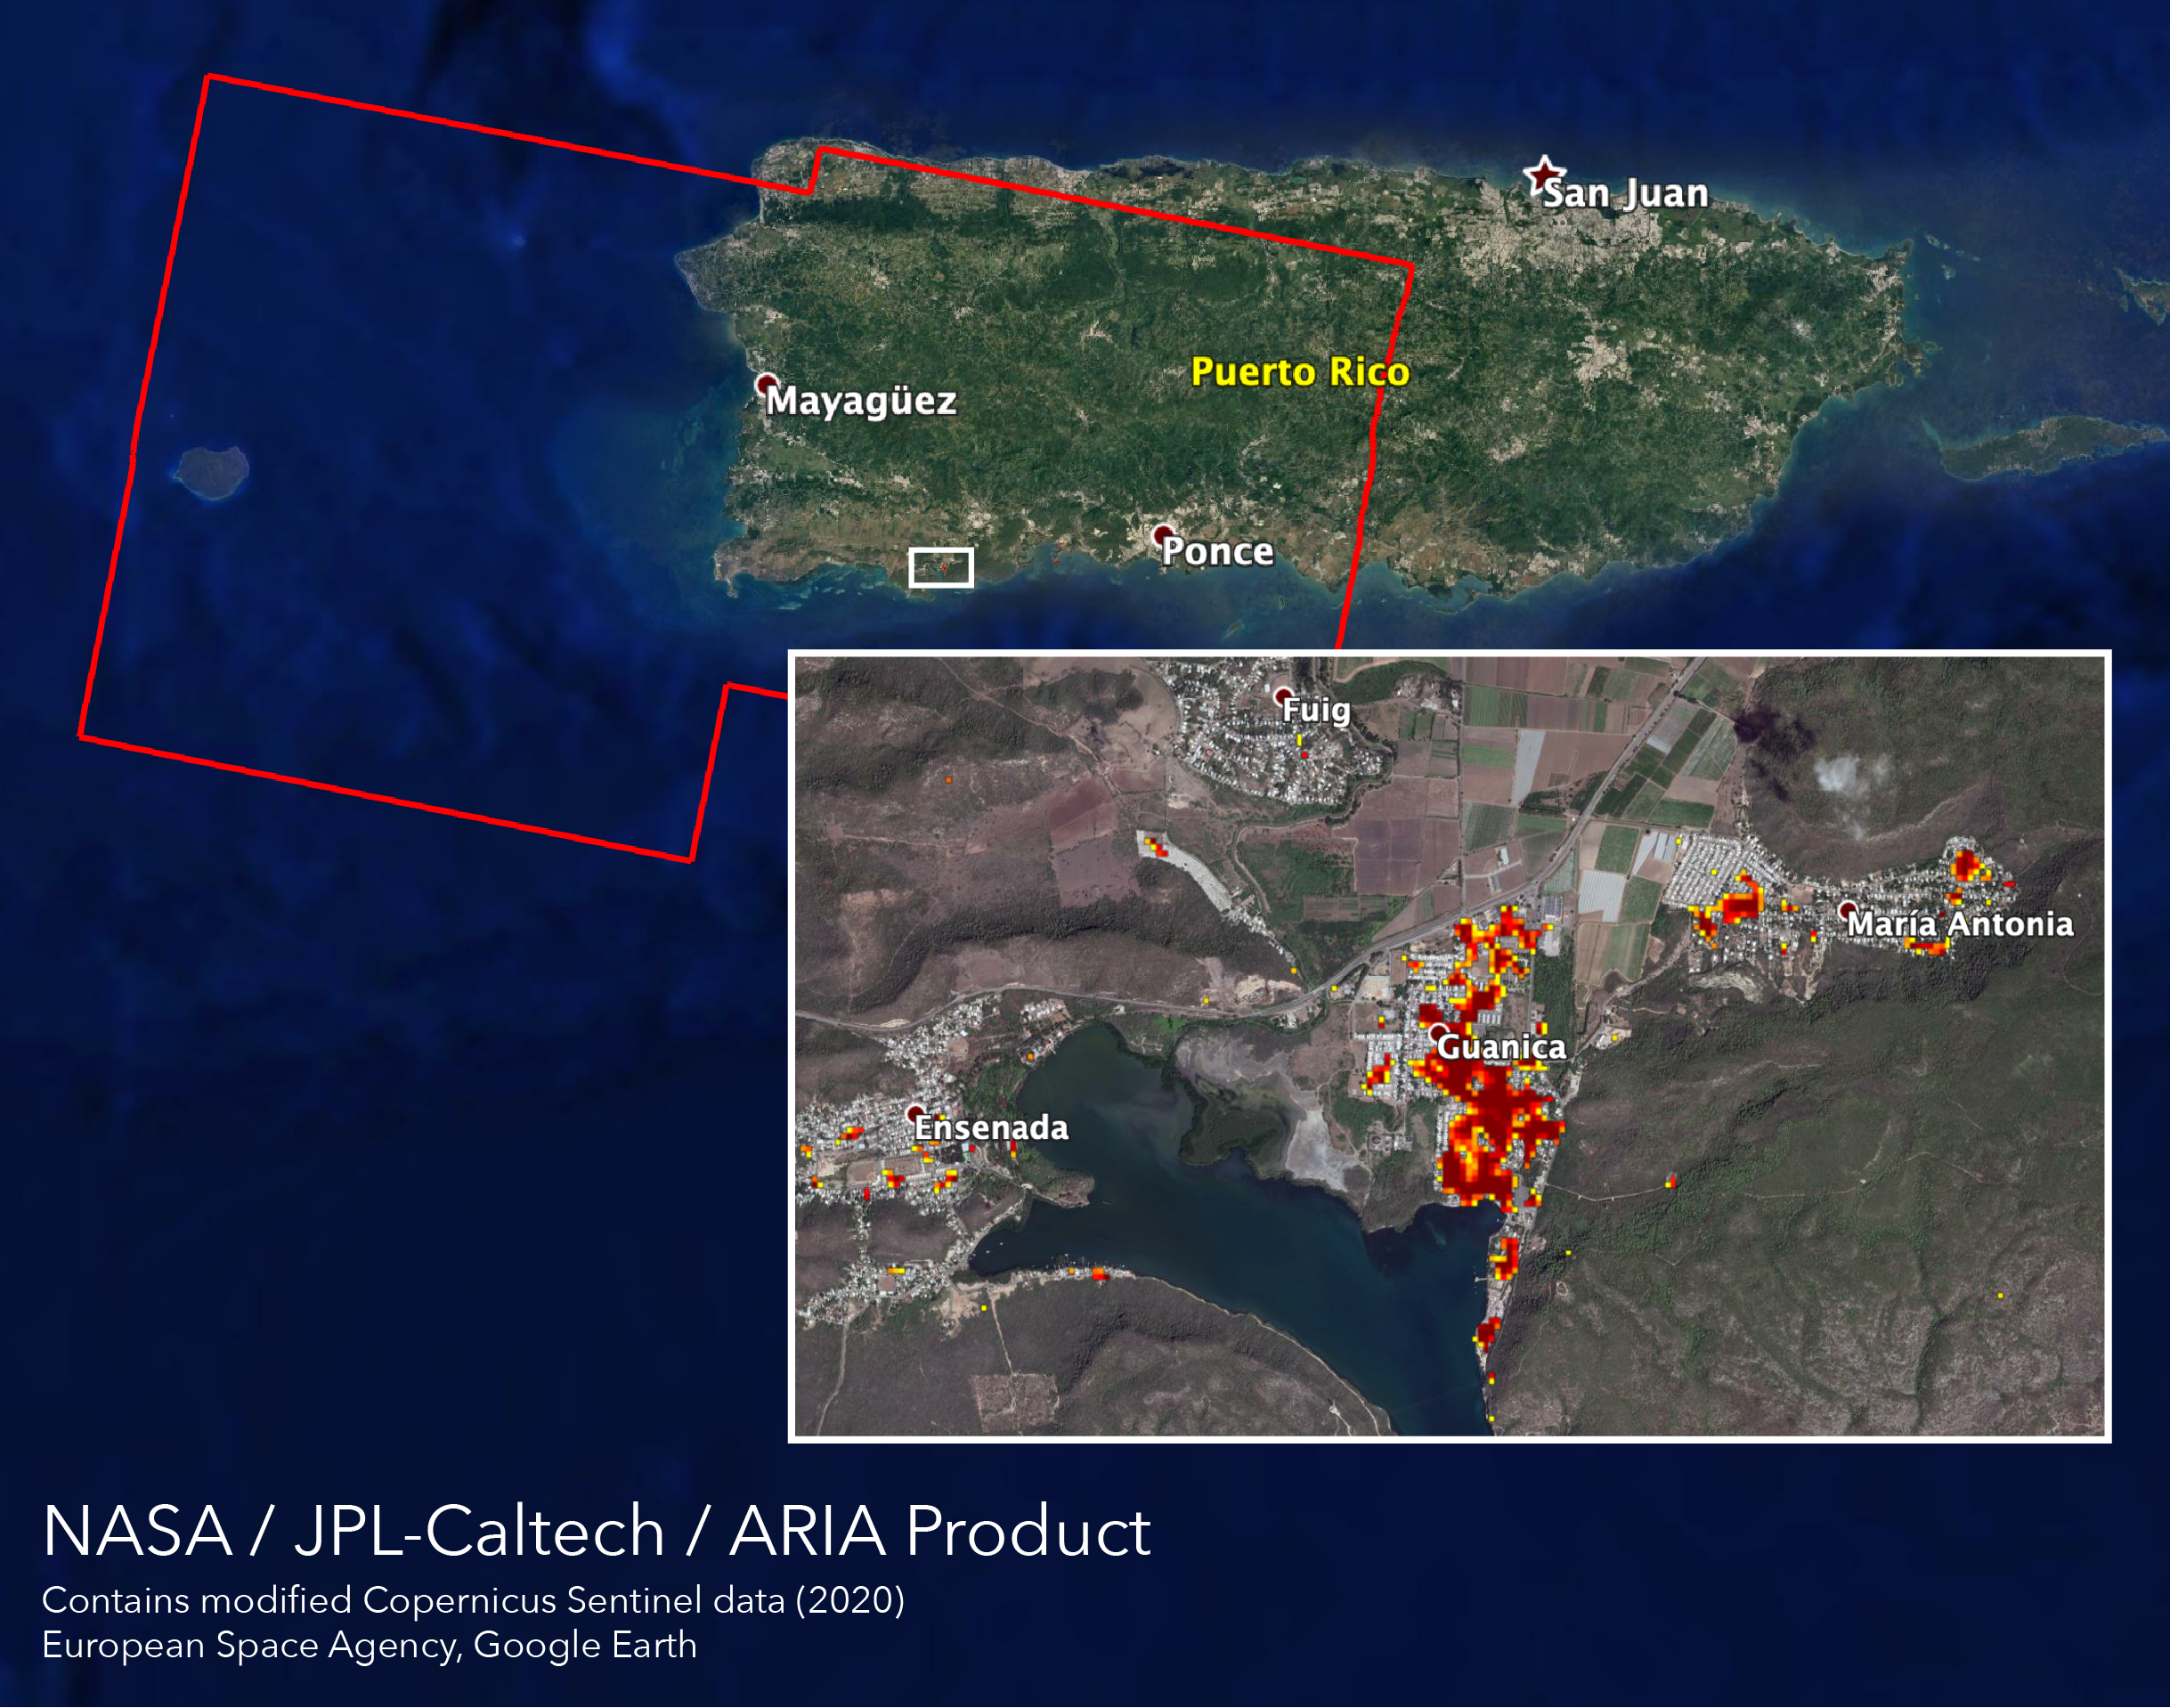

ARIA Maps Damage of Western Puerto Rico After Quakes

NASA scientists are helping local and federal agencies assess the extent of the damage in Puerto Rico following a 6.4-magnitude earthquake and hundreds of aftershocks. Using synthetic aperture radar data from the Copernicus Sentinel-1 satellites operated by the European Space Agency (ESA), the Advanced Rapid Imaging and Analysis (ARIA) team at NASA’s Jet Propulsion Laboratory and Caltech in Pasadena, California created a new damage map that includes the southwestern coast near the main quake’s epicenter.

The ARIA team compared post-quake satellite data acquired on Jan. 14 with data as far back as Sept. 2019 to produce the map. The color variation from yellow to dark red indicates increasingly more significant damage. Their analysis shows that Guanica, west of the city of Ponce, was particularly hard hit.

The map covers an area of 107 by 47 miles (172 by 76 kilometers), shown with the large red polygon, with each pixel measuring about 100 feet (30 meters) across. The data is most sensitive to building damage rather than small scale changes or partial structural damage. It is also less reliable over heavy vegetation. Even with these limitations, the map can still serve an important role in identifying the areas that may need help the most.

The map contains modified Copernicus Sentinel data processed by ESA and analyzed by ARIA team scientists at NASA JPL and Caltech.

Credit: NASA/JPL-Caltech, ESA